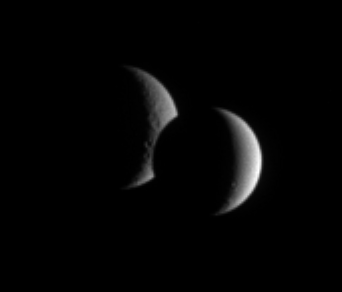

Orbs Align

Dione and Rhea pair up for an occultation, or mutual event, as seen by Cassini. While the lit portion of each moon is but a crescent, the dark side of Dione has begun to take a bite out of its distant sibling moon.

Dione is 1,126 kilometers (700 miles) across and Rhea is 1,528 kilometers (949 miles) across.

The image was taken in visible light with the Cassini spacecraft narrow-angle camera on April 17, 2006 at a distance of approximately 3.4 million kilometers (2.1 million miles) from Dione and at a Sun-Dione-spacecraft, or phase, angle of 120 degrees. Resolution in the original image was 21 kilometers (12 miles) per pixel on Dione and 25 kilometers (16 miles) per pixel on Rhea. The image has been magnified by a factor of two and contrast-enhanced to aid visibility.

The Cassini-Huygens mission is a cooperative project of NASA, the European Space Agency and the Italian Space Agency. The Jet Propulsion Laboratory, a division of the California Institute of Technology in Pasadena, manages the mission for NASA’s Science Mission Directorate, Washington, D.C. The Cassini orbiter and its two onboard cameras were designed, developed and assembled at JPL. The imaging operations center is based at the Space Science Institute in Boulder, Colo.

Credit: NASA/JPL/Space Science Institute